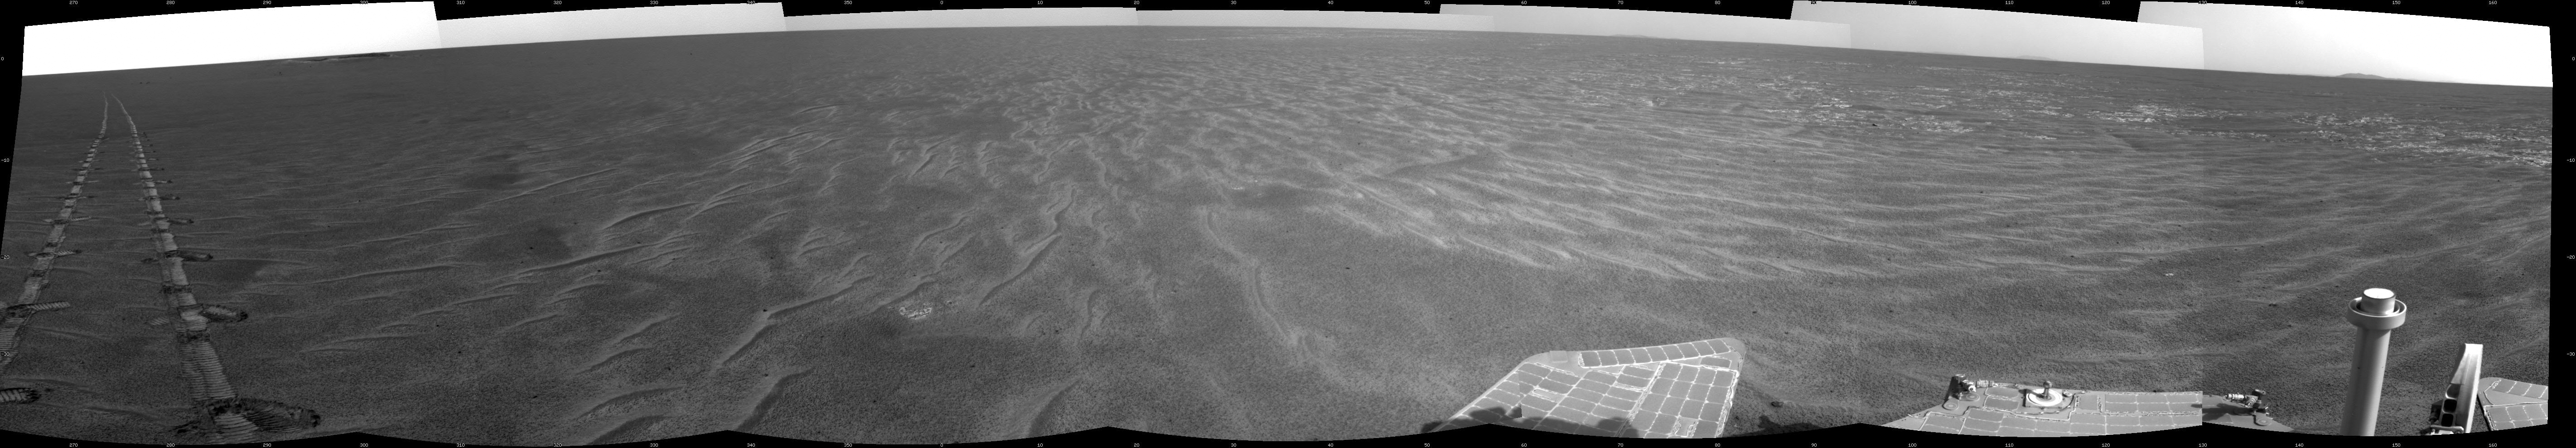

Autonomous Hazard Checks Leave Patterned Rover Tracks on Mars

A dance-step pattern is visible in the wheel tracks near the left edge of this scene recorded by the navigation camera on NASA’s Mars Exploration Rover Opportunity during the 2,554th Martian day, or sol, of the rover’s work on Mars (April 1, 2011). The pattern comes from use of a new technique for Opportunity to autonomously check for hazards in its way while driving backwards. For scale, the distance between the parallel tracks of the left and right wheels is about 1 meter (about 40 inches).

The rover team routinely tells Opportunity to drive backwards because experience has shown this is less likely to increase the amount current drawn by the drive motor in the right-front wheel. More than two years ago, the right-front wheel on Opportunity began showing signs of drawing more current than other wheels. Opportunity’s twin, Spirit, had shown similar elevated current in the right-front wheel for more than a year before that wheel on Spirit stopped working in 2006.

The view looks back after Sol 2554’s drive at the tracks imprinted by the drive. The drive covered at total of 118.6 meters (389 feet). Rover drivers had planned the drive based on images taken from the rover’s Sol 2553 location.

The first portion — which imprinted the more distant, simpler, tracks — was a backward “blind” drive. Rover drivers command blind drives — either forward or backward — when they can assess the safety of the terrain well enough from the images taken at the drive’s starting point that they don’t need the rover to pause and look for obstacles along the route. For the Sol 2554 drive over flat ground, the drivers chose a blind drive of 100 meters (328 feet). They commanded Opportunity to begin using backward autonomous navigation after it reached the end of the blind drive on that sol. That “backward autonav” driving imprinted the nearest portion of the tracks visible here.

The rover team began using the backward autonav strategy last year as a modification of forward autonav, which the team has used since the rovers’ first year on Mars. In autonav mode, the rover pauses periodically during a drive, uses its stereo navigation camera to view the route in the intended drive direction, analyzes the images for potential hazards in the route, and makes a decision about what to do based on that analysis.

One catch, when driving backwards, is that the navigation camera’s view is partially blocked over the rear of the rover by the low-gain antenna. So, lest a hazard be hidden behind that antenna, the backward autonav technique includes turning the rover 17.5 degrees away from the drive direction just before taking the navigation camera images. This gives the camera an unobstructed view in the drive direction. This little maneuver — repeated every 1.2 meters — is what created the dance-step pattern in the foreground portion of the rover tracks in this image.

In forward autonav, Opportunity can plot its own way around an obstacle and continue driving. In backward autonav, Opportunity just ends the drive for the day if the onboard analysis of images detects a hazard in the route. On the level terrain Opportunity has been crossing this spring on the trek from Santa Maria crater toward Endeavour crater, obstacles are few, so backward autonav has significantly extended the distance the rover can cover in one sol’s driving.

This mosaic combining several pointings of the navigation camera is presented in a cylindrical projection. The center of the image is toward the northeast, and the full view covers a sweep of 252 degrees, from westward on the left to southeastward on the right.

Opportunity has been exploring the Meridiani Planum region of Mars since early 2004 in a mission originally planned to last for three months. Both Opportunity and Spirit have made important discoveries about wet environments on ancient Mars that may have been favorable for supporting microbial life. NASA’s Jet Propulsion Laboratory, a division of the California Institute of Technology in Pasadena, manages the Mars Exploration Rover Project for NASA’s Science Mission Directorate, Washington.

Credit: NASA/JPL-Caltech